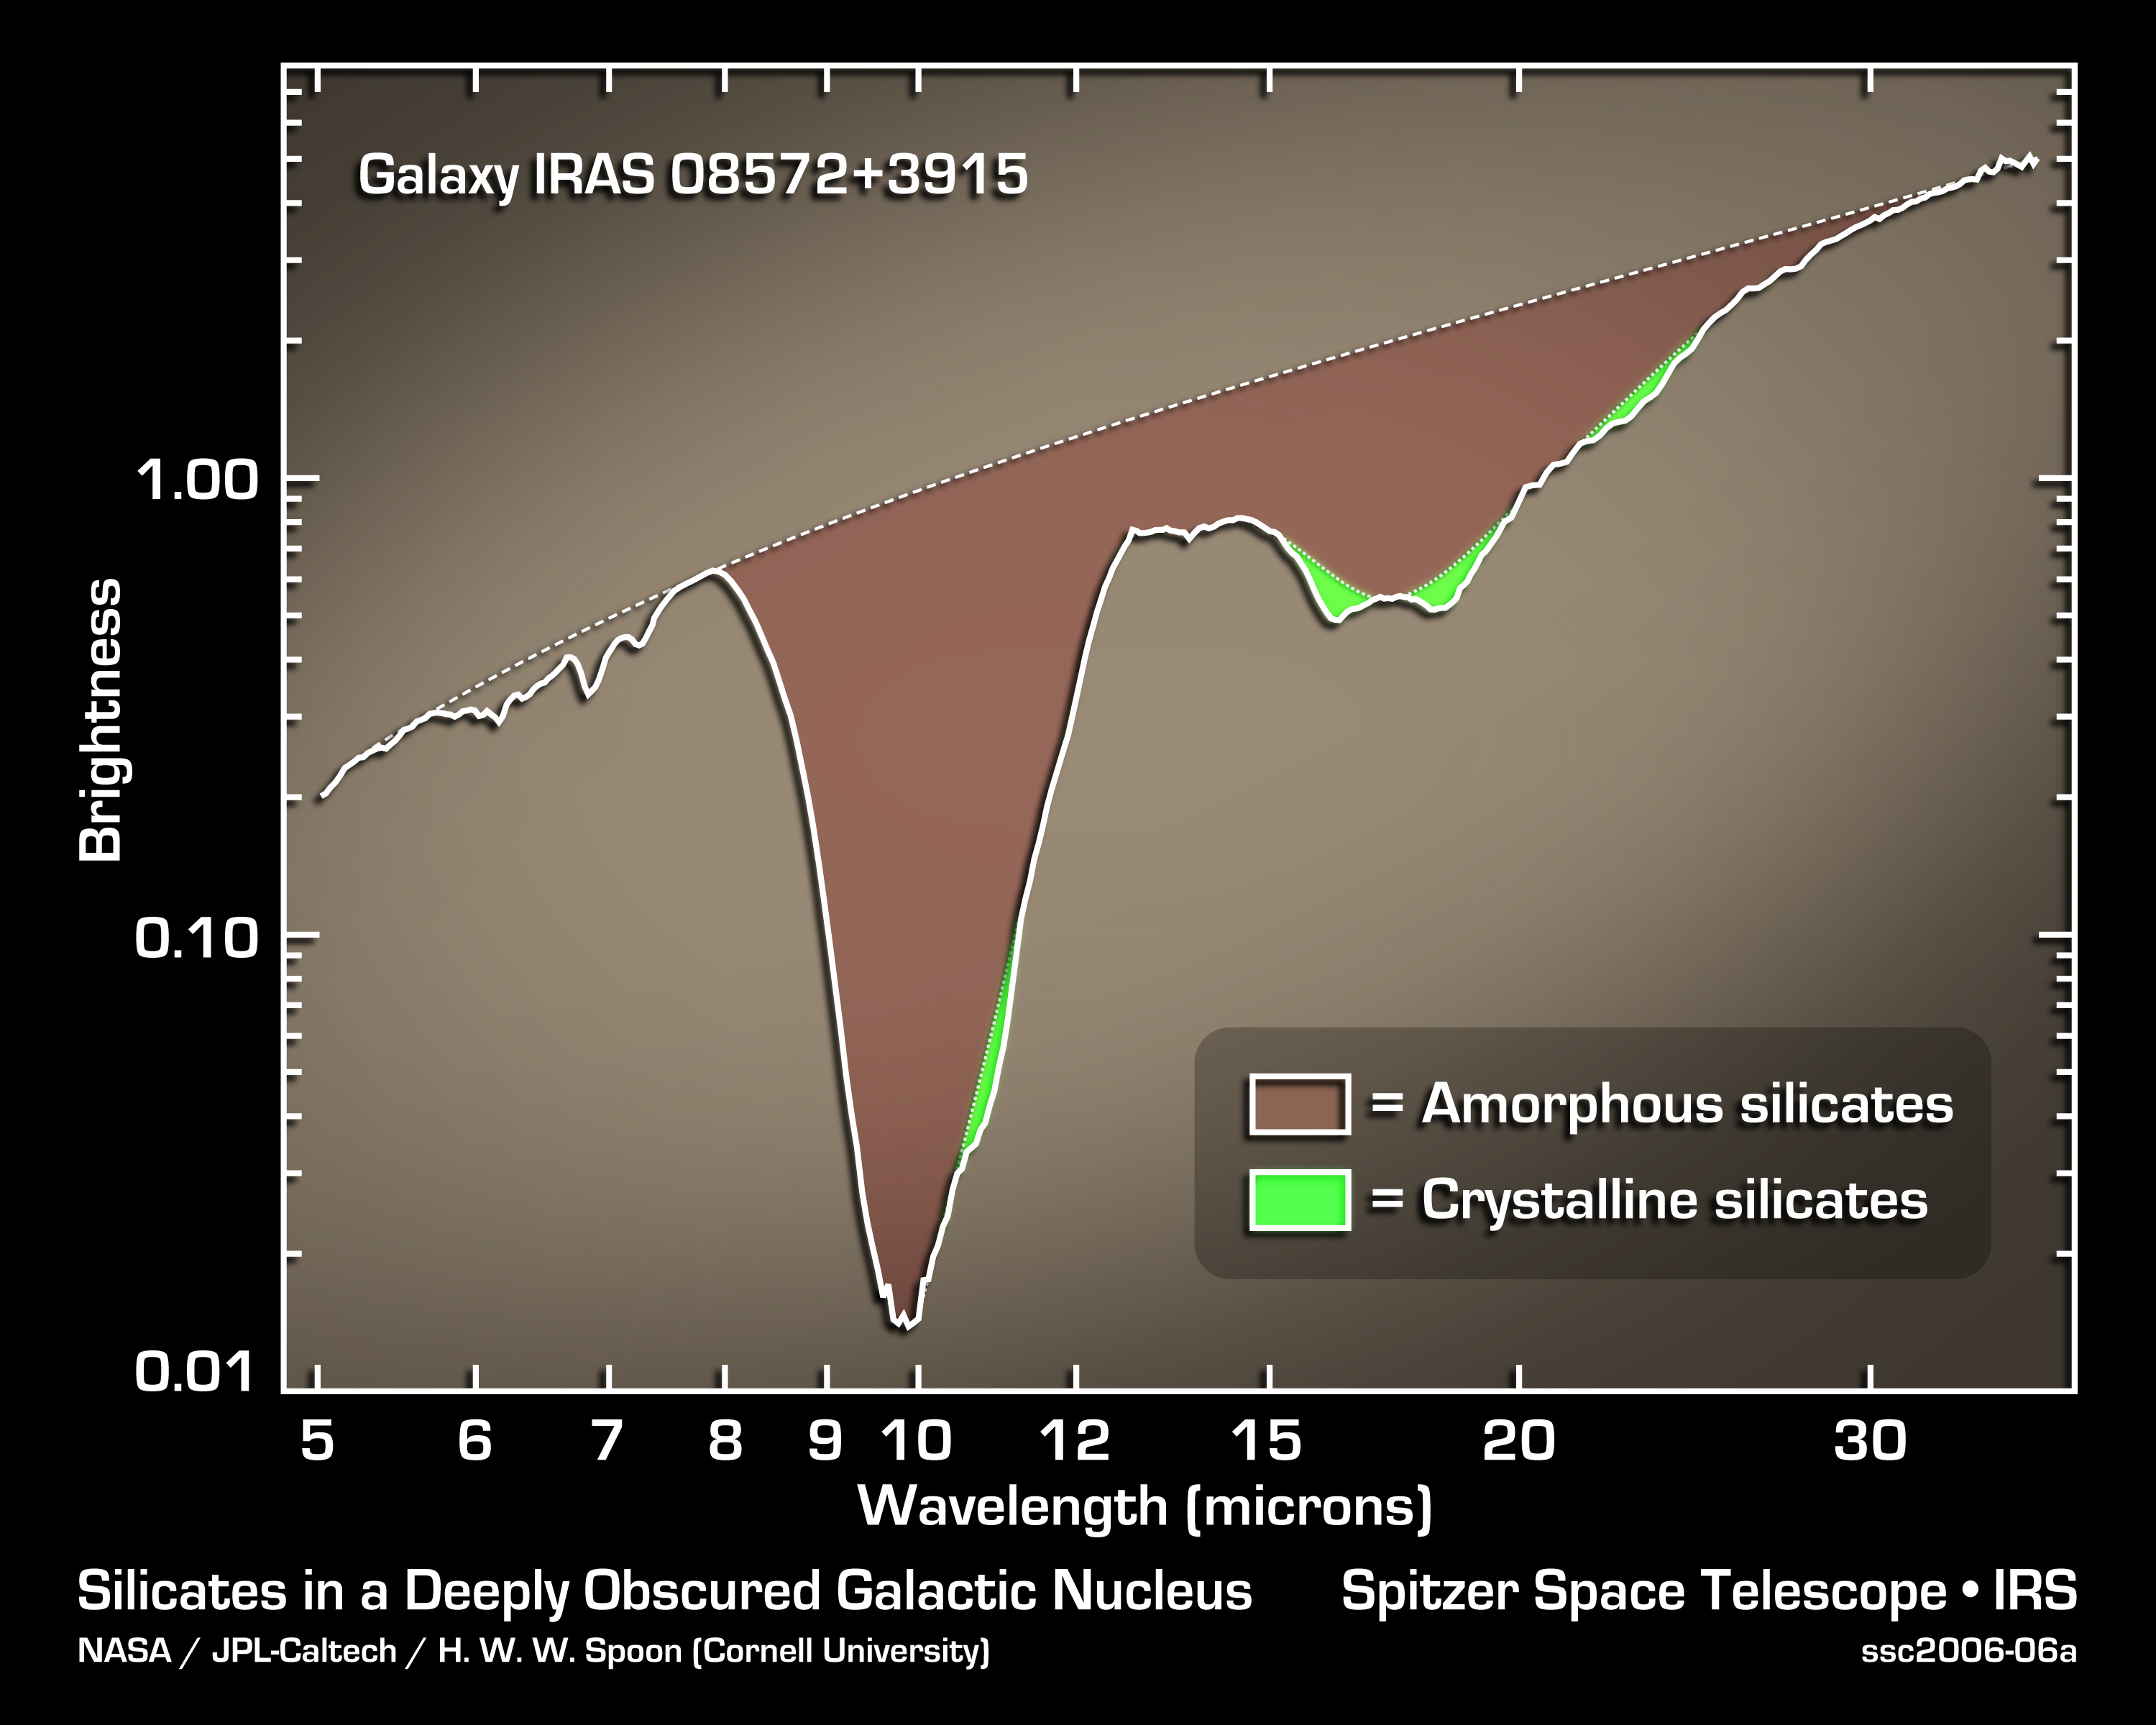

Crystal Storm in Distant Galaxy

This graph of infrared data from NASA's Spitzer Space Telescope tells astronomers that a distant galaxy called IRAS 08752+3915 is experiencing a storm of tiny crystals made up of silicates. The crystals are similar to the glass-like grains of sand found on Earth's many beaches.

The data were taken by Spitzer's infrared spectrograph, which splits light open to reveal its rainbow-like components. The resulting spectrum shown here reveals the signatures of both crystalline (green) and non-crystalline (brown) silicates.

Spitzer detected the same crystals in more than 20 other similar galaxies, all belonging to a class called ultraluminous infrared galaxies. These extremely bright and dusty galaxies usually consist of two galaxies in the process of smashing into each other. Astronomers believe massive stars at the hearts of the galaxies are churning out clouds of silicate crystals. This phenomenon may represent a short-lived phase in the evolution of galactic mergers.

Credit: NASA/JPL-Caltech/H. W. W. Spoon (Cornell University)